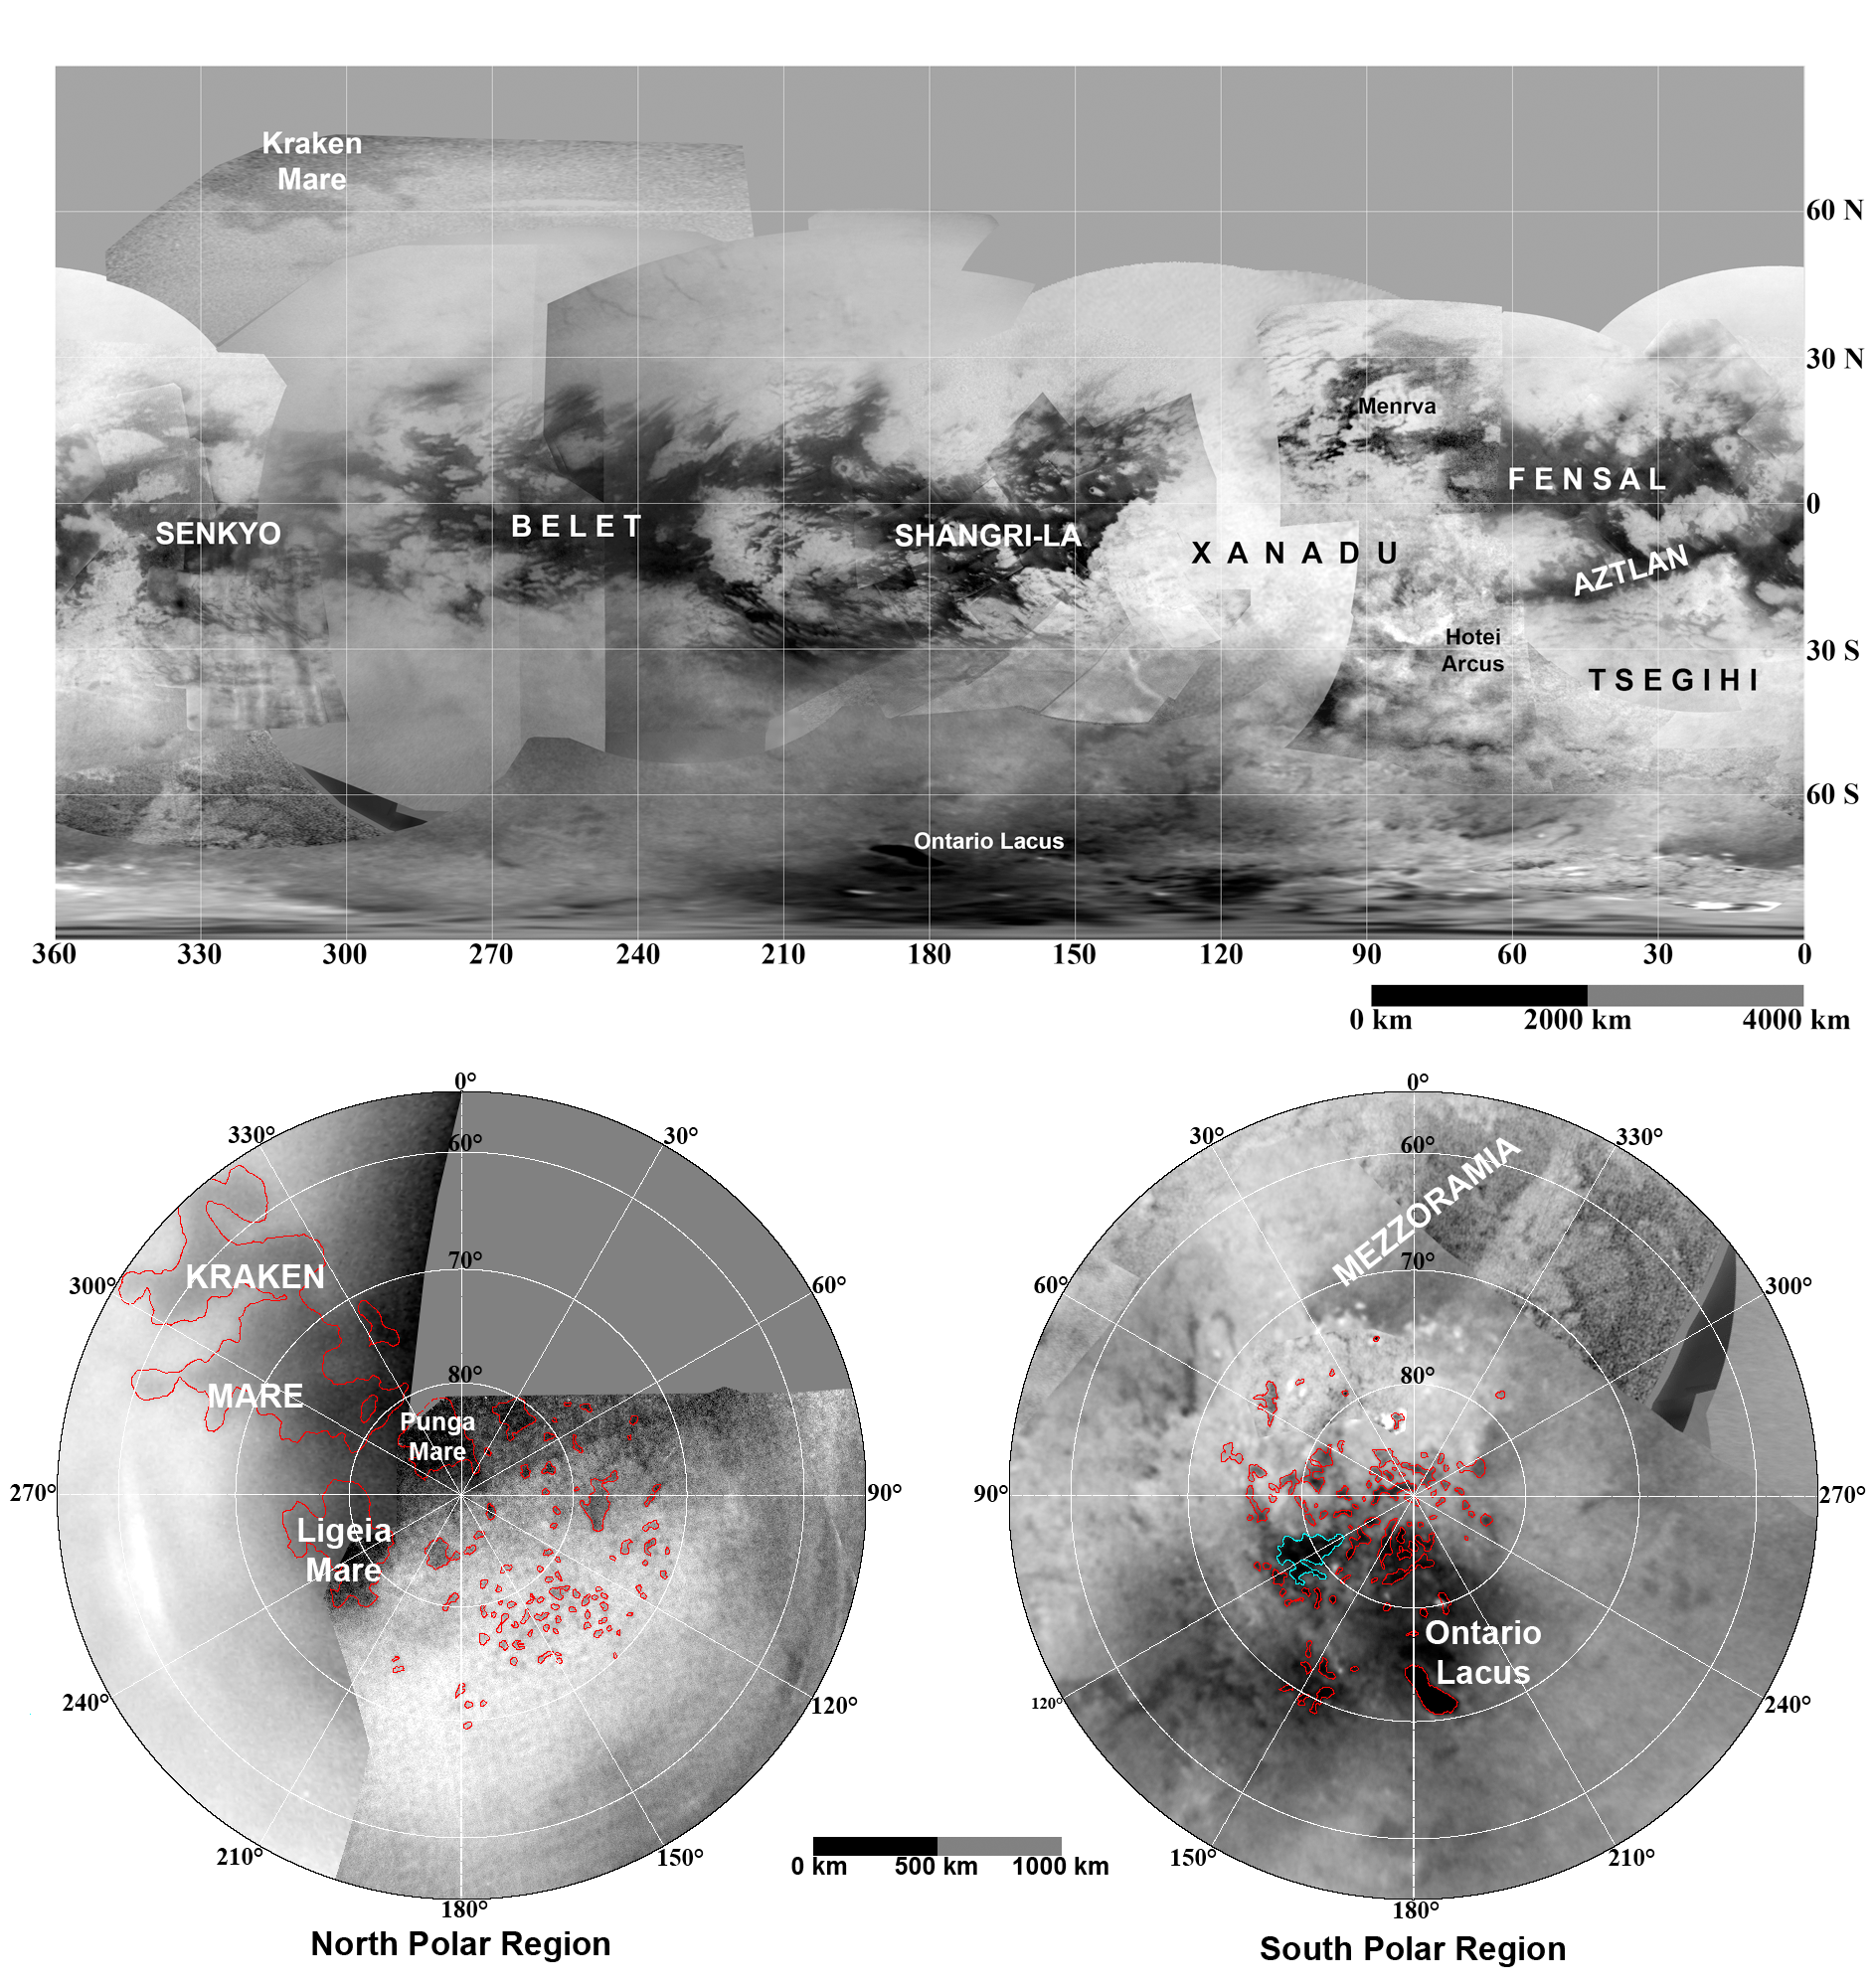

Maps of Titan – January 2009

These updated maps of Saturn’s moon Titan, consisting of data from the Cassini imaging science subsystem, include Cassini’s August 2008 imaging of the moon’s northern hemisphere.

Evidence from Cassini’s imaging science subsystem, radar, and visual and infrared mapping spectrometer instruments strongly suggests that dark areas near the poles are lakes of liquid hydrocarbons-an analysis affirmed by images capturing those changes in the lakes thought to be brought on by rainfall.

Colored lines in the polar portions of these maps illustrate the boundaries between surface regions having different albedos— or differences in surface brightness—which Cassini scientists have interpreted as potential shorelines. Blue outlines indicate features that changed between observations made one year apart (see PIA11147).

The top map is a simple cylindrical projection. Atmospheric effects complicate incorporation of data from high northern latitudes, which are shown separately in a polar view. The map at bottom left is a north polar projection showing latitudes 55 degrees to 90 degrees. The bottom right map is a south polar projection showing latitudes minus 55 degrees to minus 90 degrees.

The maps are compiled from images dating from April 2004 through August 2008, and their resolutions vary from a few meters to a few tens of kilometers per pixel. Brightness variations are due to differences in surface albedo rather than topographic shading.

The Cassini-Huygens mission is a cooperative project of NASA, the European Space Agency and the Italian Space Agency. The Jet Propulsion Laboratory, a division of the California Institute of Technology in Pasadena, manages the mission for NASA’s Science Mission Directorate, Washington, D.C. The Cassini orbiter and its two onboard cameras were designed, developed and assembled at JPL. The imaging operations center is based at the Space Science Institute in Boulder, Colo.

Credit: NASA/JPL-Caltech/ASI/Space Science Institute